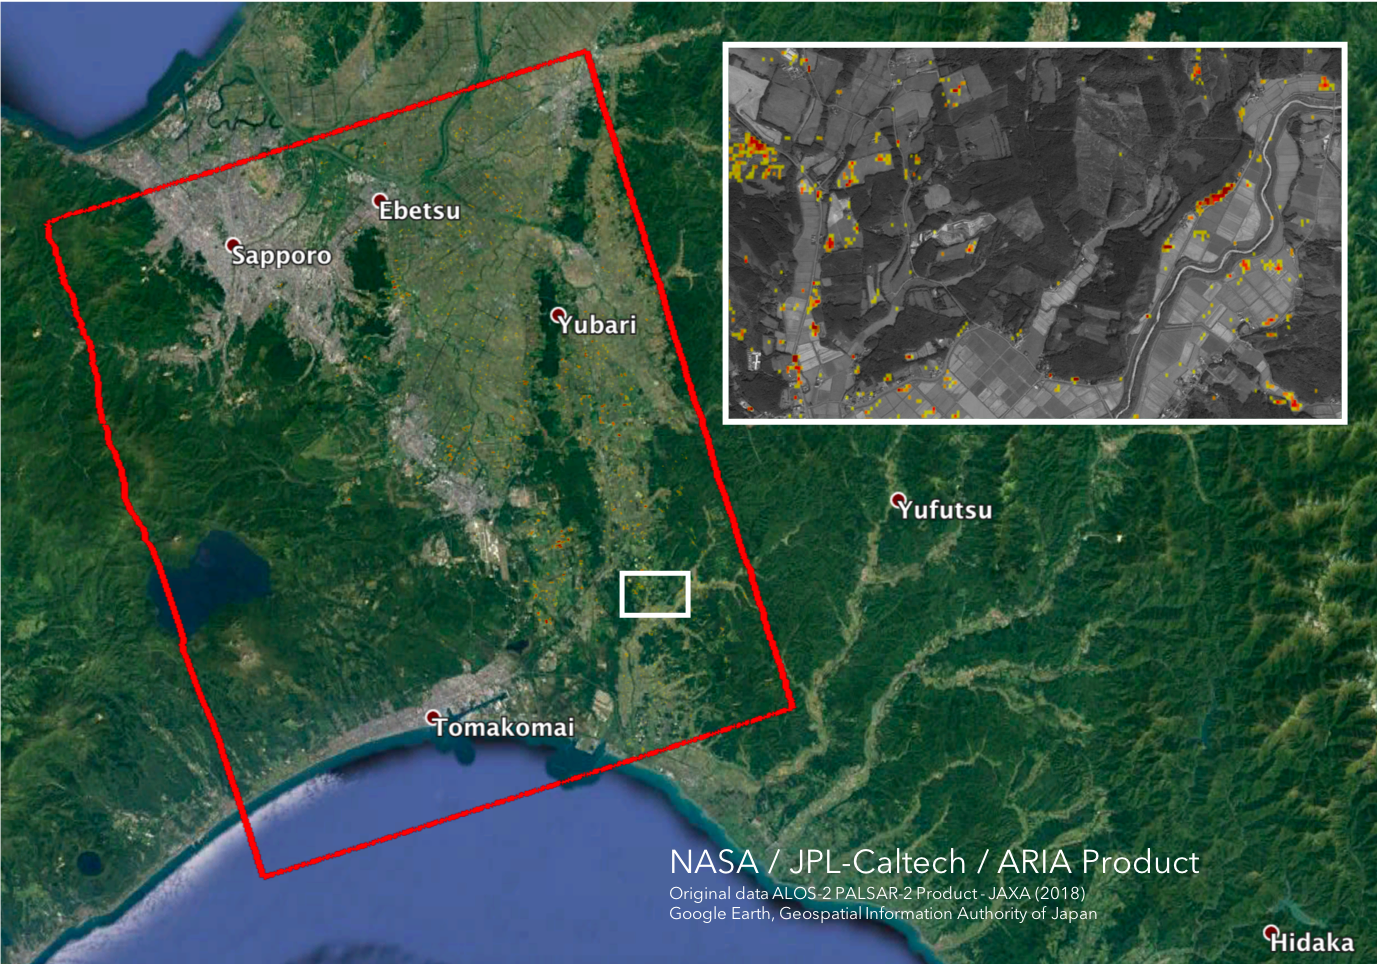

Japan Earthquakes (ARIA Damage Proxy Map)

The Advanced Rapid Imaging and Analysis (ARIA) team at NASA’s Jet Propulsion Laboratory in Pasadena, California, and Caltech, also in Pasadena, created this Damage Proxy Map (DPM) depicting areas in the southwestern part of Hokkaido, Japan, that are likely damaged as a result of the M6.6 September 5 earthquake in 2018 (shown by red and yellow pixels). The map is derived from synthetic aperture radar (SAR) images from the ALOS-2 satellites, operated by Japan Aerospace Exploration Agency (JAXA). The images were taken before and after the earthquake — August 23 and September 6, respectively.

The map covers an area of 70 by 57 kilometers, shown by the large red polygon. Each pixel measures about 30 meters across. The color variation from yellow to red indicates increasingly more significant ground surface change. Preliminary validation was done by comparing with the high-resolution airborne optical imagery provided by the Geospatial Information Authority of Japan. This damage proxy map should be used as guidance to identify damaged areas, and may be less reliable over vegetated areas. For example, pixels over vegetated areas and farmlands may be false positives, and the lack of colored pixels over vegetated areas does not necessarily mean no damage.

The DPM was created by the NASA-JPL/Caltech ARIA team, and the ALOS-2 data were provided by JAXA. The algorithm development was carried out at JPL under a contract with NASA.

Credit: NASA/JPL-Caltech/JAXA